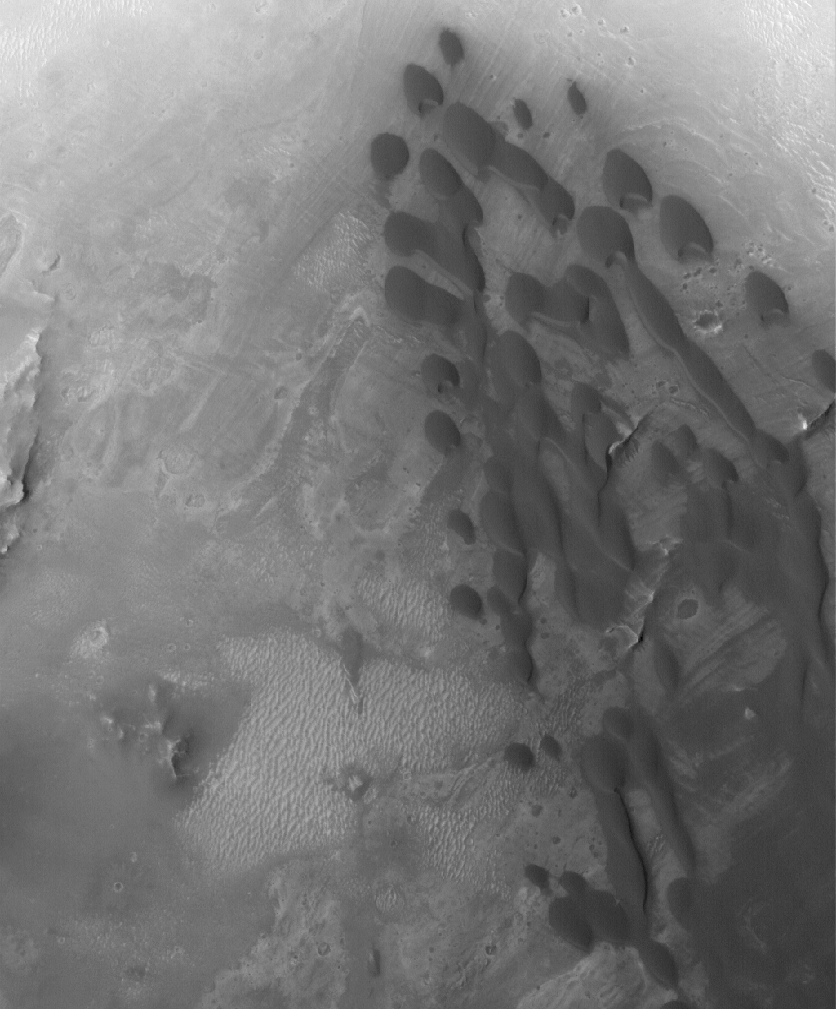

Arabian Dunes

11 June 2005
This Mars Global Surveyor (MGS) Mars Orbiter Camera (MOC) image shows a field of low-albedo (dark) barchan sand dunes in a crater located in western Arabia Terra. Small dunes like these are common in the craters of western Arabia Terra and they are often the source of finer, dark sediment that forms windstreaks further downwind. The steepest slopes on the dunes, their slipfaces, are pointed toward the southeast (lower right), indicating that the dominant winds in this location come from the opposite direction.

Location near: 6.4°N, 346.2°W
Image width: ~3 km (~1.9 mi
Illumination from: lower left
Season: Northern Autumn

Credit: NASA/JPL/Malin Space Science Systems